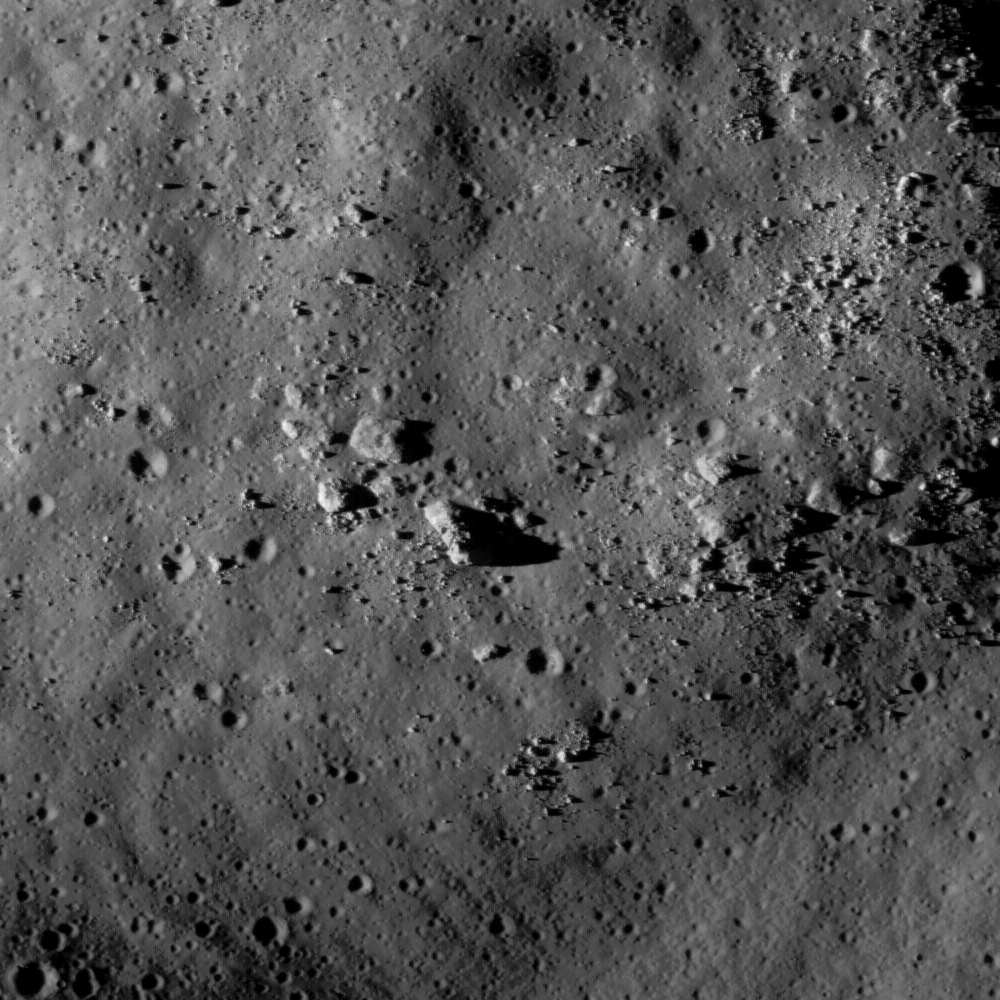

Hummocks and Blocks and Craters

Hummocks and blocks on the ejecta blanket of Tsiolkovskiy crater. Image width is 830 meters.

The farside crater Tsiolkovskiy is one of the most spectacular and unique geologic features on the Moon. A prime candidate for one of the later Apollo flights, Tsiolkovskiy is now one of the highest-priority sites for future human lunar exploration. Identified in the first image of the farside, and named after visionary space pioneer Konstantin Tsiolkovskiy, Tsiolkovskiy (185 km diameter) has a an irregular (non-circular) shape, a central peak, and is incompletely filled with mare basalt.

NASA’s Goddard Space Flight Center built and manages the mission for the Exploration Systems Mission Directorate at NASA Headquarters in Washington. The Lunar Reconnaissance Orbiter Camera was designed to acquire data for landing site certification and to conduct polar illumination studies and global mapping. Operated by Arizona State University, the LROC facility is part of the School of Earth and Space Exploration (SESE). LROC consists of a pair of narrow-angle cameras (NAC) and a single wide-angle camera (WAC). The mission is expected to return over 70 terabytes of image data.

Credit: NASA/GSFC/Arizona State University